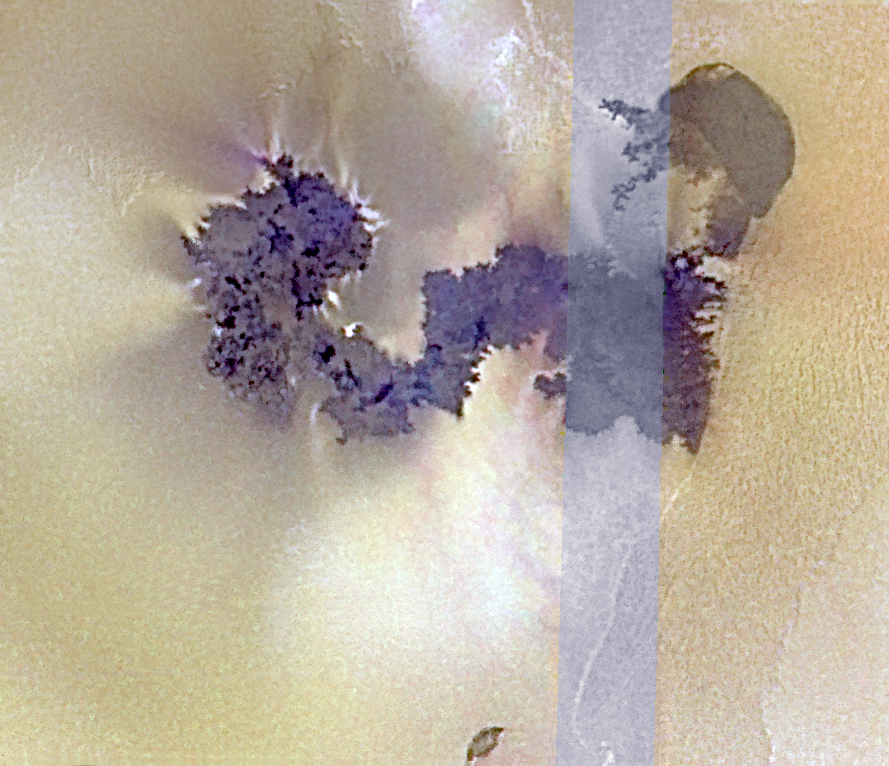

Sources of Volcanic Plumes Near Prometheus

Prometheus is the “Old Faithful” of the many active volcanoes on Jupiter’s moon Io. A broad, umbrella-shaped plume of gas and dust has been spotted above Prometheus by NASA’s Voyager and Galileo spacecraft every time the viewing conditions have been favorable. The volcano is surrounded by a prominent circular ring of bright sulfur dioxide apparently deposited by the plume. However, the origin of Prometheus’ plume is a long-standing mystery: Where is the vent that is the source of all the gas and dust?

Some clues are offered by this false-color picture with a resolution of 170 meters (186 yards) per picture element, which was taken by Galileo on February 22, 2000. To the right is a dark, semi-circular, lava-filled caldera. South of it lies a fissure from which dark lava has flowed toward the west (left). The lava flow extends 90 kilometers (54 miles) from the source. Bright patches probably composed of sulfur dioxide can be seen in several places along the flow’s margins. Two of these patches (near the top left edge of the dark lava, at the farthest reaches of the flow) display faint blue hazes, apparently produced by airborne dust entrained within plumes. Both of these spots are locations of newly erupted lava that has encroached on the surrounding plains since Galileo last imaged the region in October 1999. Galileo scientists are now studying whether heating of the volatile, sulfur dioxide-rich plains by encroaching hot lava might account for the persistent plume activity observed near Prometheus.

The Jet Propulsion Laboratory, Pasadena, Calif. manages the Galileo mission for NASA’s Office of Space Science, Washington, DC. JPL is a division of the California Institute of Technology in Pasadena.

Credit: NASA/JPL/University of Arizona